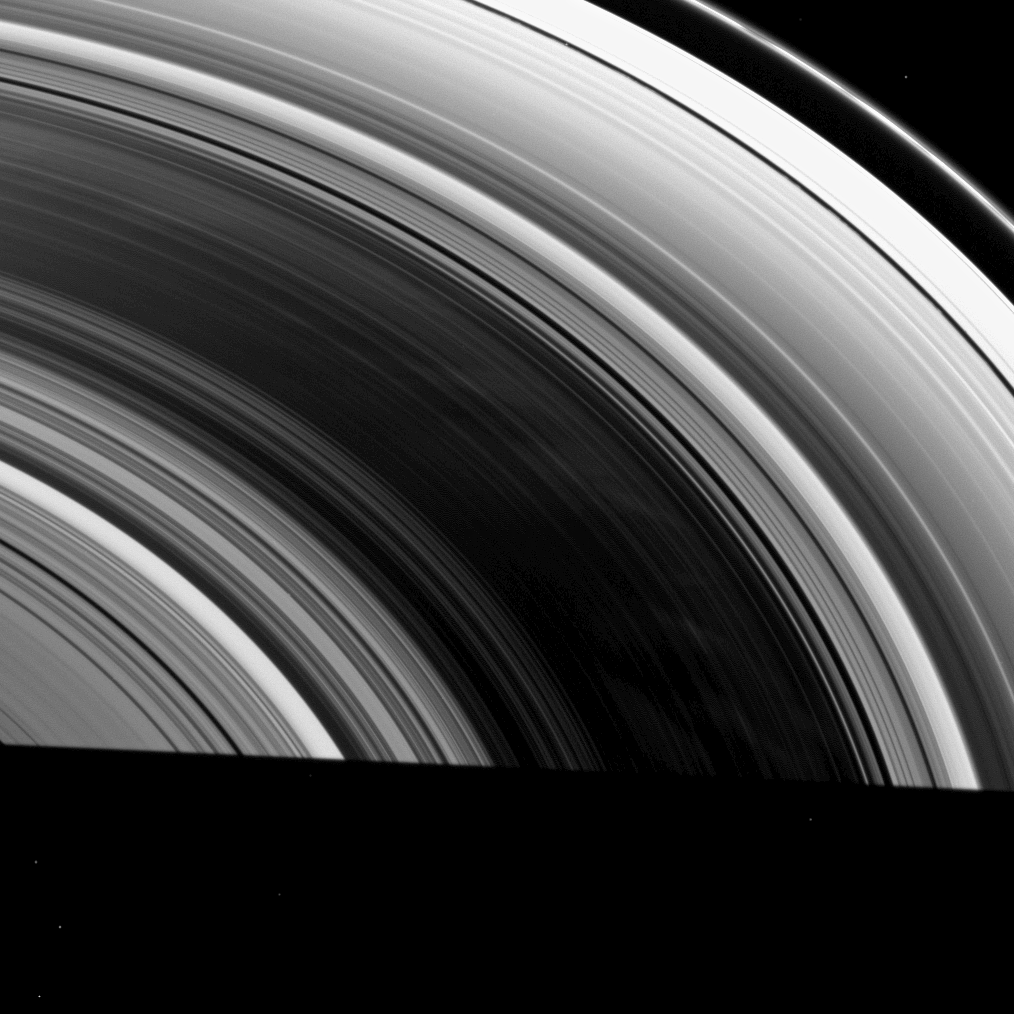

Faint Spokes on a Ring

This high-phase image from the Cassini spacecraft shows dark areas separating faint spokes that are brighter than the rest of Saturn’s B ring.

At a Sun-Saturn-spacecraft, or phase, angle of 122 degrees, light is scattered from the dusty spokes toward Cassini’s cameras. See PIA10567 to learn more about spokes. The shadow of Saturn cuts across the bottom of the image. Several background stars are visible.

This view looks toward the unilluminated side of the rings from about 39 degrees above the ringplane. The image was taken in visible light with the Cassini spacecraft wide-angle camera on Feb. 24, 2009. The view was obtained at a distance of approximately 887,000 kilometers (551,000 miles) from Saturn. Image scale is 50 kilometers (31 miles) per pixel.

The Cassini-Huygens mission is a cooperative project of NASA, the European Space Agency and the Italian Space Agency. The Jet Propulsion Laboratory, a division of the California Institute of Technology in Pasadena, manages the mission for NASA’s Science Mission Directorate, Washington, D.C. The Cassini orbiter and its two onboard cameras were designed, developed and assembled at JPL. The imaging operations center is based at the Space Science Institute in Boulder, Colo.

Credit: NASA/JPL/Space Science Institute